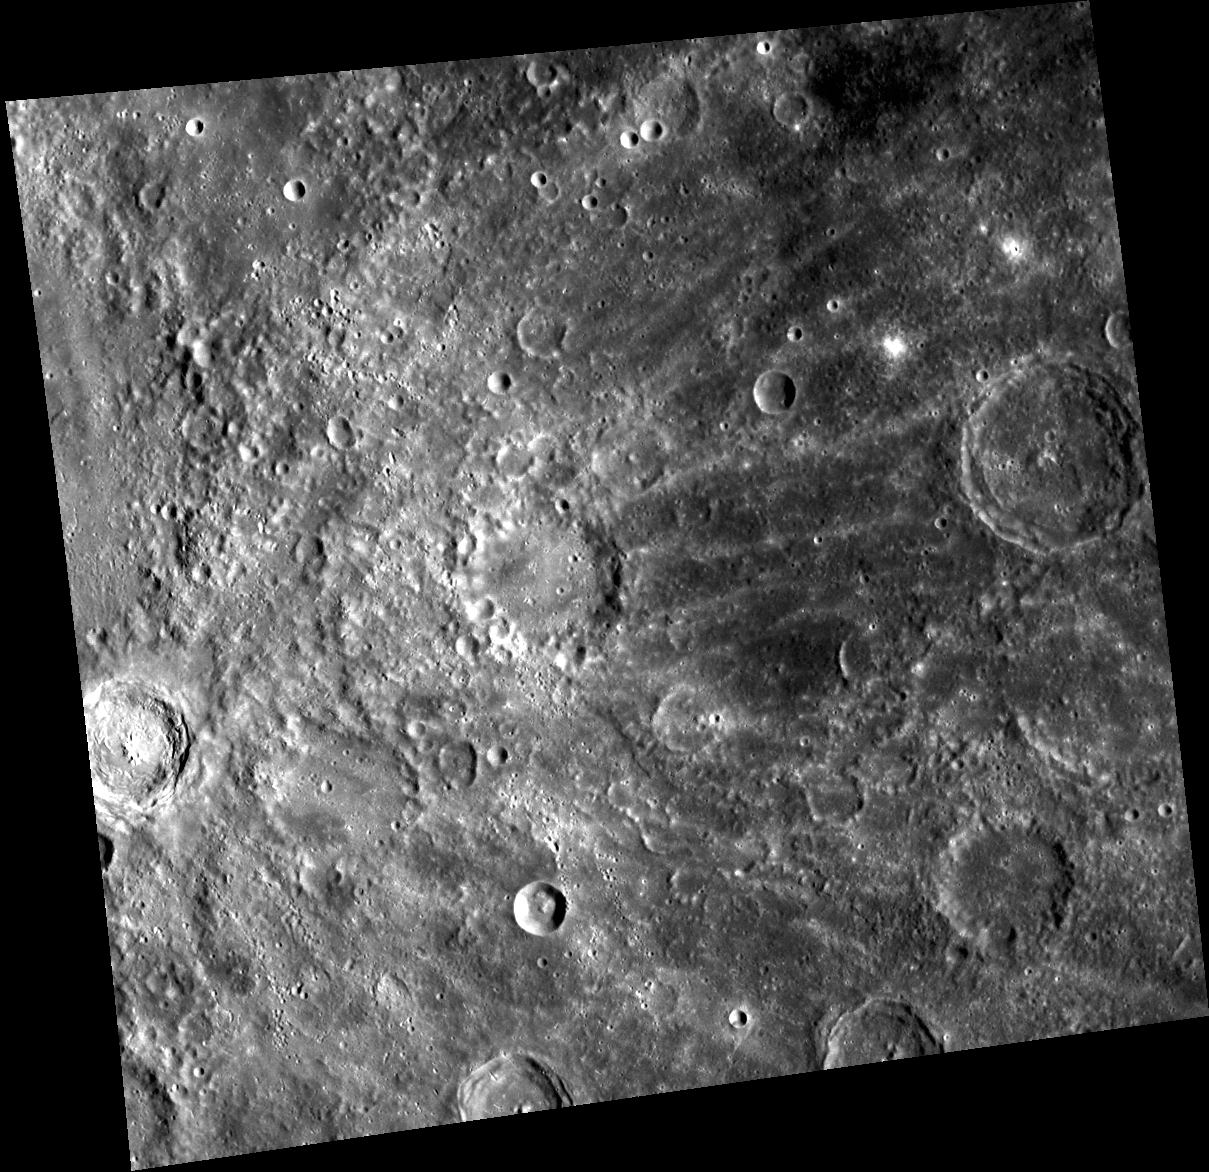

Rayed Man

The beautiful rayed crater at the left edge of the image is named for Benedict Enwonwu, a Nigerian sculptor and painter who lived from 1921-1994. Enwonwu crater is about 38 km in diameter. Its bright rays extend for hundreds of kilometers from the rim of the crater.

This image was acquired as part of MDIS’s high-resolution surface morphology base map. The surface morphology base map will cover more than 90% of Mercury’s surface with an average resolution of 250 meters/pixel (0.16 miles/pixel or 820 feet/pixel). Images acquired for the surface morphology base map typically have off-vertical Sun angles (i.e., high incidence angles) and visible shadows so as to reveal clearly the topographic form of geologic features.

The MESSENGER spacecraft is the first ever to orbit the planet Mercury, and the spacecraft’s seven scientific instruments and radio science investigation are unraveling the history and evolution of the Solar System’s innermost planet. Visit the Why Mercury? section of this website to learn more about the key science questions that the MESSENGER mission is addressing. During the one-year primary mission, MDIS is scheduled to acquire more than 75,000 images in support of MESSENGER’s science goals.

Date acquired: June 07, 2011
Image Mission Elapsed Time (MET): 215938633
Image ID: 349772
Instrument: Wide Angle Camera (WAC) of the Mercury Dual Imaging System (MDIS)
WAC filter: 7 (748 nanometers)
Center Latitude: -8.78°
Center Longitude: 125.5° E
Resolution: 301 meters/pixel
Scale:The scene is about 320 km (198 mi.) across.
Incidence Angle: 54.6°
Emission Angle: 15.9°
Phase Angle: 38.7°

These images are from MESSENGER, a NASA Discovery mission to conduct the first orbital study of the innermost planet, Mercury. For information regarding the use of images, see the MESSENGER image use policy.

Credit: NASA/Johns Hopkins University Applied Physics Laboratory/Carnegie Institution of Washington